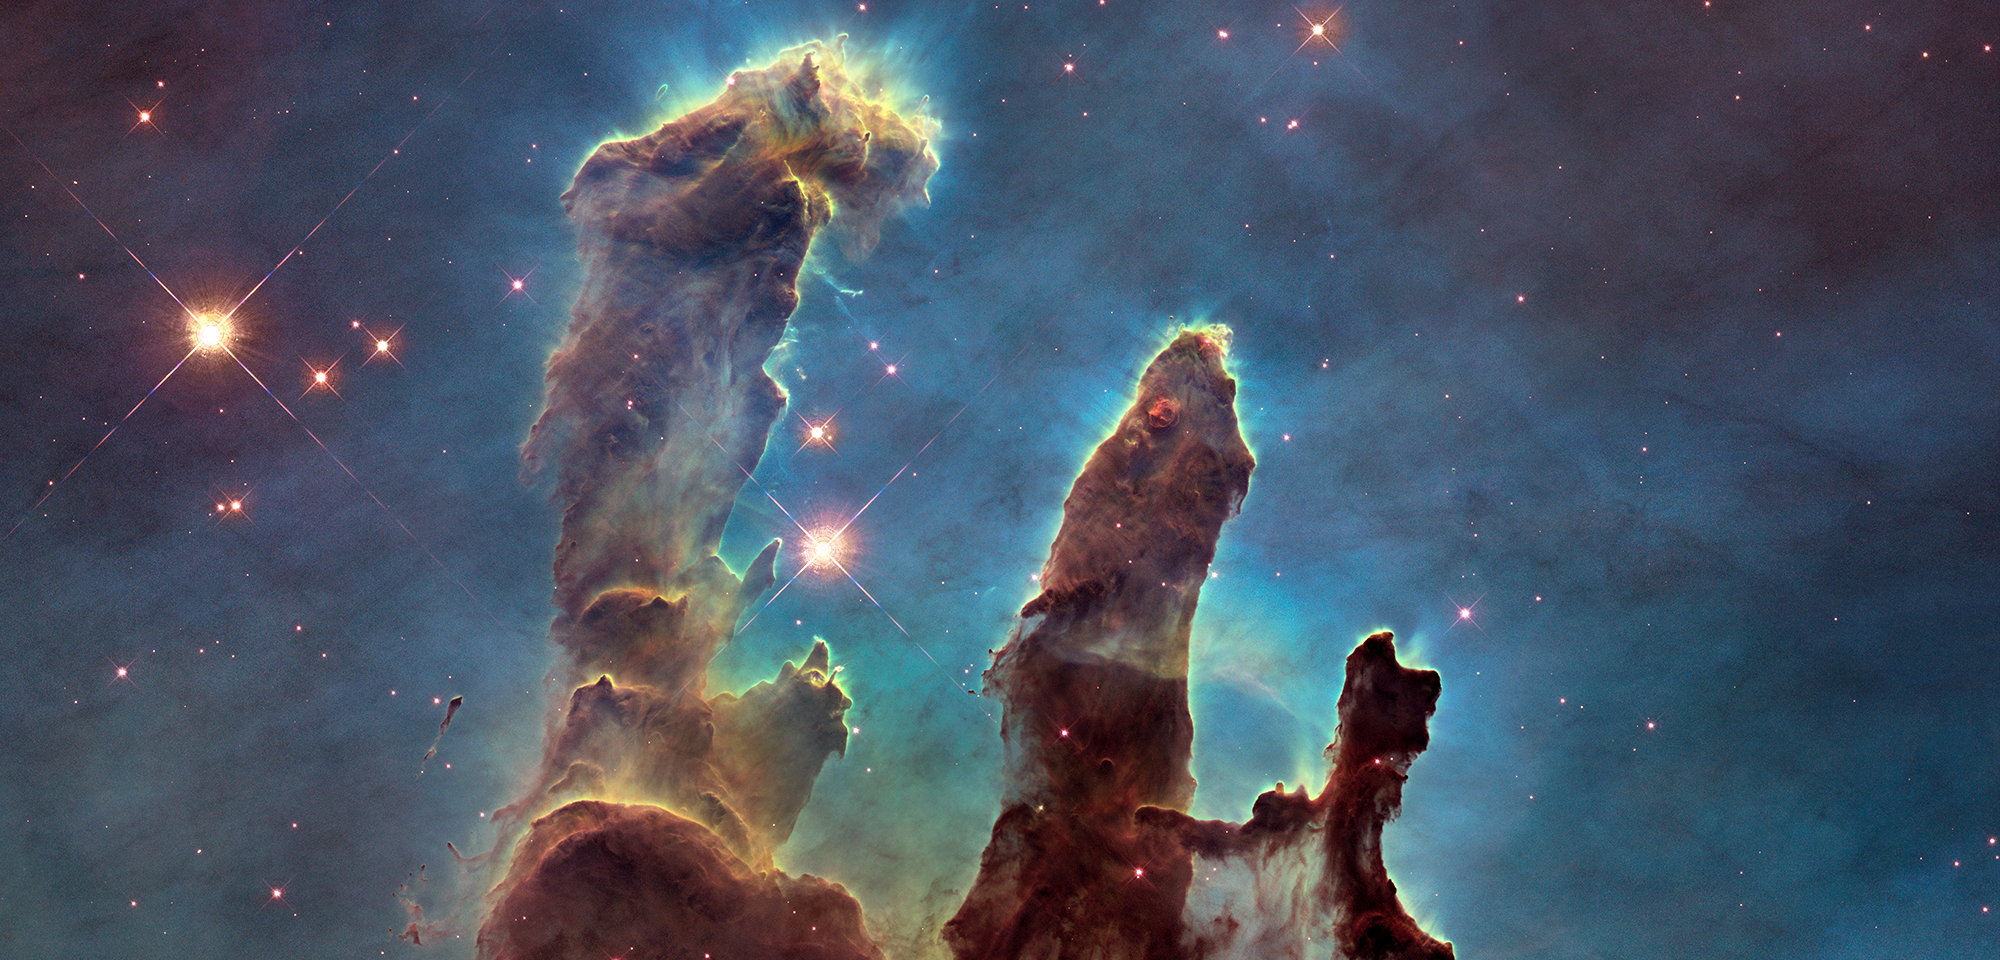

Eagle Nebula ‘Pillars of Creation’

To kick off Hubble's 25th year in orbit, astronomers used the venerable telescope to revisit one of its most iconic subjects, the so-called "Pillars of Creation" in the Eagle Nebula (M16). Three towers of gas and dust, standing light-years tall, are giving birth to new stars, buried within their dusty spires.

The pillars became famous after Hubble first imaged them in 1995 using the Wide-Field Planetary Camera 2. The features were observed again in late 2014 with that instrument' more advanced replacement, the Wide Field Camera 3. With its higher resolution, the new camera provides a sharper view of the pillars and also presents a wider vista, showing the base of the pillars and more of the region surrounding them.

In addition, the new observations captured a portrait of the pillars in infrared light, as well as in visible light. The longer wavelengths of infrared light pass more easily through the dusty environs, allowing us to see more of the wispy details and the stars normally hidden inside or behind the pillars when viewed in visible light.

By comparing Hubble's original image of the pillars to the new one, astronomers also noticed changes in a jet-like feature shooting away from one of the newborn stars within the pillars. The jet grew 60 billion miles longer in the time between observations, suggesting material in the jet was traveling at a speed of about 450,000 miles per hour.

Such observations of the details and changes in the pillars of the Eagle Nebula, and of observations near and far throughout the universe, have been made possible by Hubble’s viewpoint beyond Earth's atmosphere, by its technical upgrades over the years, and the longevity of its career.

Constellation: Serpens

Distance: 6,500 light-years (2,000 parsecs)

Instrument: WFC3/UVIS

Image Filters: F502N ([O III]), F657N (Hα + [N II]), F673N ([S II])

Credit: NASA, ESA, and the Hubble Heritage Team (STScI/AURA)